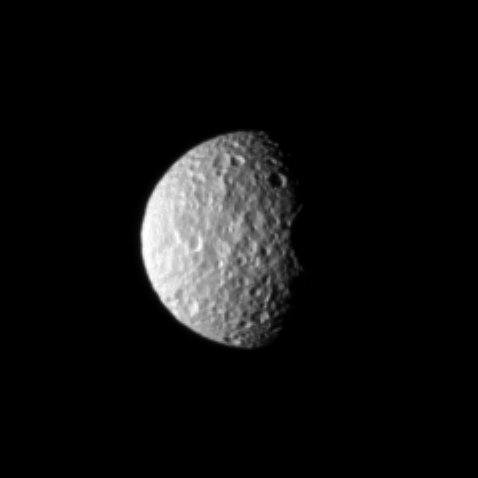

Rugged Mimas

The oblate moon Mimas displays the cratered surface of its anti-Saturn side.

North on Mimas (396 kilometers, or 246 miles across) is up and rotated 1 degree to the left. The image was taken in visible light with the Cassini spacecraft narrow-angle camera on Nov. 22, 2009. The view was acquired at a distance of approximately 588,000 kilometers (365,000 miles) from Mimas and at a Sun-Mimas-spacecraft, or phase, angle of 63 degrees. Image scale in the original image was 4 kilometers (2 miles) per pixel. The image was contrast enhanced and magnified by a factor of 2 to enhance the visibility of surface features.

The Cassini-Huygens mission is a cooperative project of NASA, the European Space Agency and the Italian Space Agency. The Jet Propulsion Laboratory, a division of the California Institute of Technology in Pasadena, manages the mission for NASA’s Science Mission Directorate, Washington, D.C. The Cassini orbiter and its two onboard cameras were designed, developed and assembled at JPL. The imaging operations center is based at the Space Science Institute in Boulder, Colo.

Credit: NASA/JPL/Space Science Institute